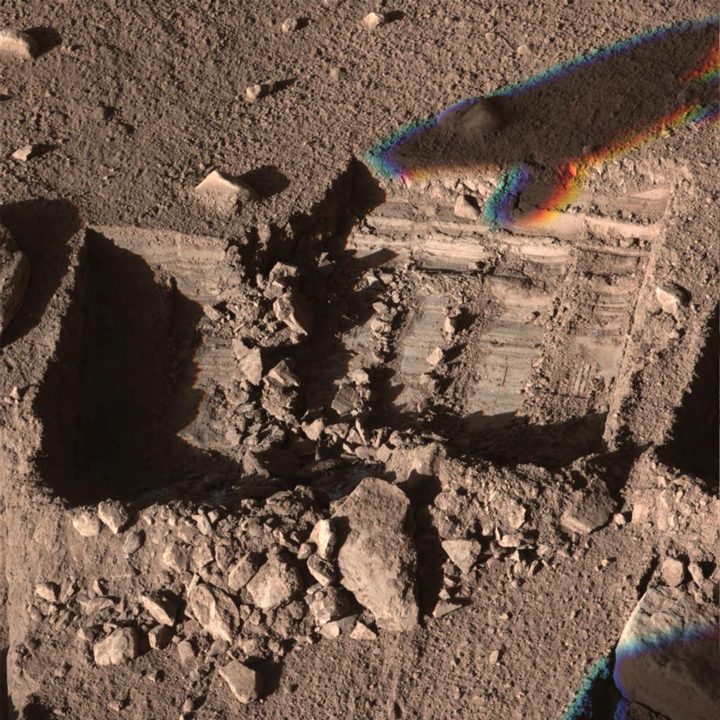

‘La Mancha’ Trench Dug by Phoenix Mars Lander

Annotated Version

The Surface Stereo Imager camera on NASA’s Phoenix Mars Lander captured this view on the mission’s 148th Martian day, or sol (Oct. 24, 2008), about a week before the lander’s final communication.

The view shows a trench called “La Mancha” excavated by Phoenix. Textures of the soil where the arm has disturbed it are indicators of the cloddiness of the soil.

The Phoenix Mission is led by the University of Arizona, Tucson, on behalf of NASA. Project management of the mission is by NASA’s Jet Propulsion Laboratory, Pasadena, Calif. Spacecraft development is by Lockheed Martin Space Systems, Denver.

Photojournal Note: As planned, the Phoenix lander, which landed May 25, 2008 23:53 UTC, ended communications in November 2008, about six months after landing, when its solar panels ceased operating in the dark Martian winter.

Credit: NASA/JPL-Caltech/University of Arizona/Texas A&M University